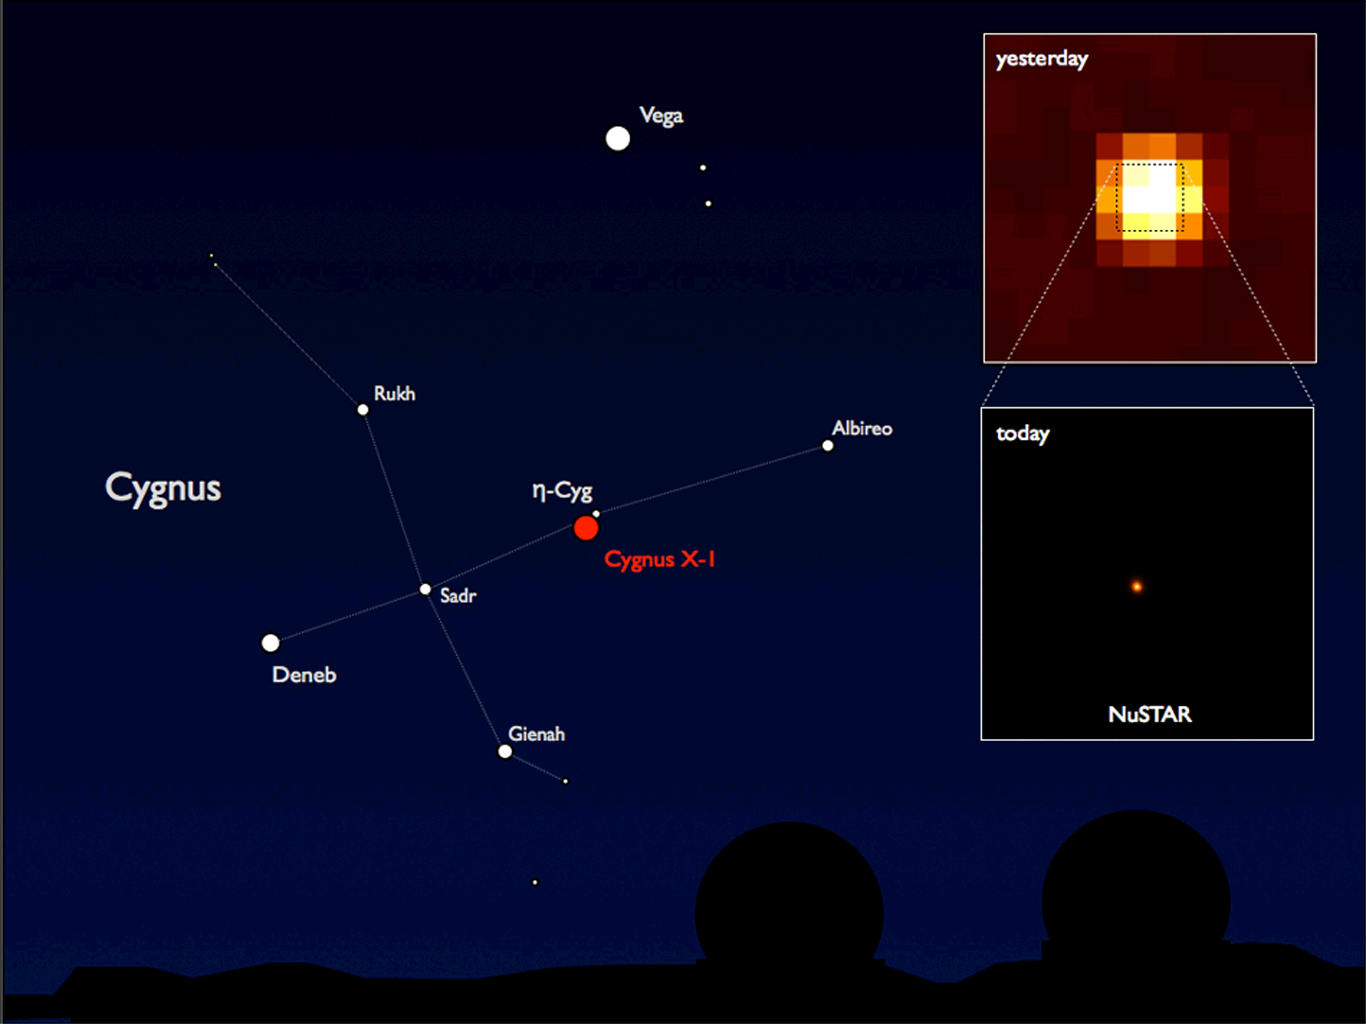

NuSTAR’s First View of High-Energy X-ray Universe

NASA’s Nuclear Spectroscopic Telescope Array, or NuSTAR, has taken its first snapshots of the highest energy X-rays in the cosmos, the same kind used by doctors to take pictures of your bones. NuSTAR chose a black hole in the constellation Cygnus (shown on the left) as its first target due to its brightness.

The inset image on the top right was taken with the INTEGRAL high-energy telescope; the image is 1 degree across, or twice the diameter of the moon. The bottom image shows NuSTAR’s snapshot of the central part of that image. While INTEGRAL studies sources over wide swaths of sky, NuSTAR zooms into selected regions with much crisper vision.

Cygnus X-1 is a black hole that is siphoning matter from a giant companion star and spitting out high-energy X-rays. It is located in our Milky Way galaxy, about 6,000 light-years from Earth.

The NuSTAR team will use this and other “first-light” images to calibrate the pointing alignment between the spacecraft and the X-ray telescope.

NuSTAR’s mission operations center is at UC Berkeley. The outreach program is based at Sonoma State University, Rohnert Park, Calif. NASA’s Explorer Program is managed by Goddard. JPL is managed by Caltech for NASA.

Credit: NASA/JPL-Caltech